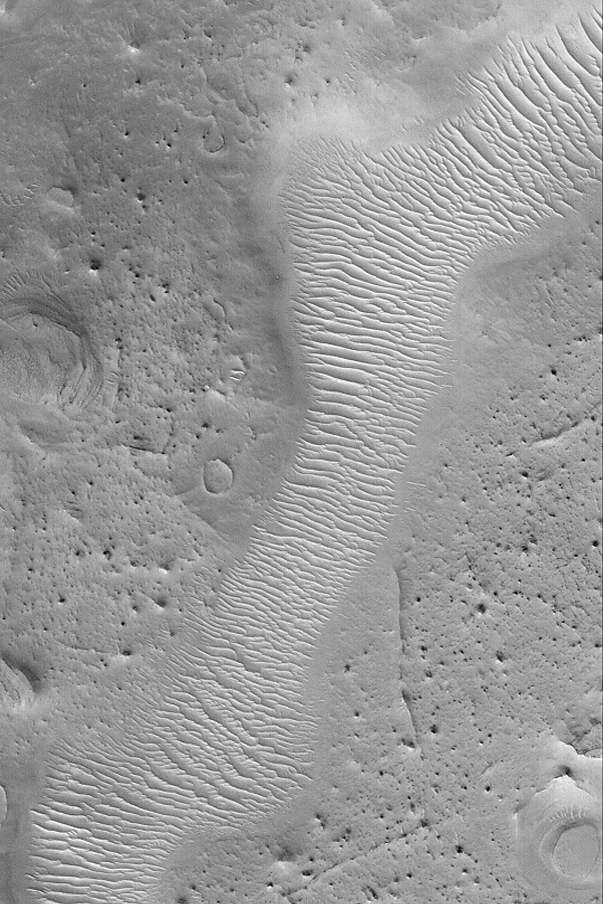

Arabia’s Auqakuh Vallis

MGS MOC Release No. MOC2-477, 8 September 2003

This Mars Global Surveyor (MGS) Mars Orbiter Camera (MOC) image shows a portion of southern Auqakuh Vallis in northeastern Arabia Terra. The floor of this ancient valley–which might have been carved by a liquid such as water–is today covered by large, windblown, ripple-like bedforms. The terrain surrounding the valley has been eroded such that only remnants of former craters and layered bedrock remain. The valley was once much deeper, but material of hundreds, if not thousands, of meters thickness has been removed. This picture is located near 28.9°N, 299.9°W; it covers an area 3 km (1.9 mi) across and is illuminated by sunlight from the lower left.

Credit: NASA/JPL/Malin Space Science Systems